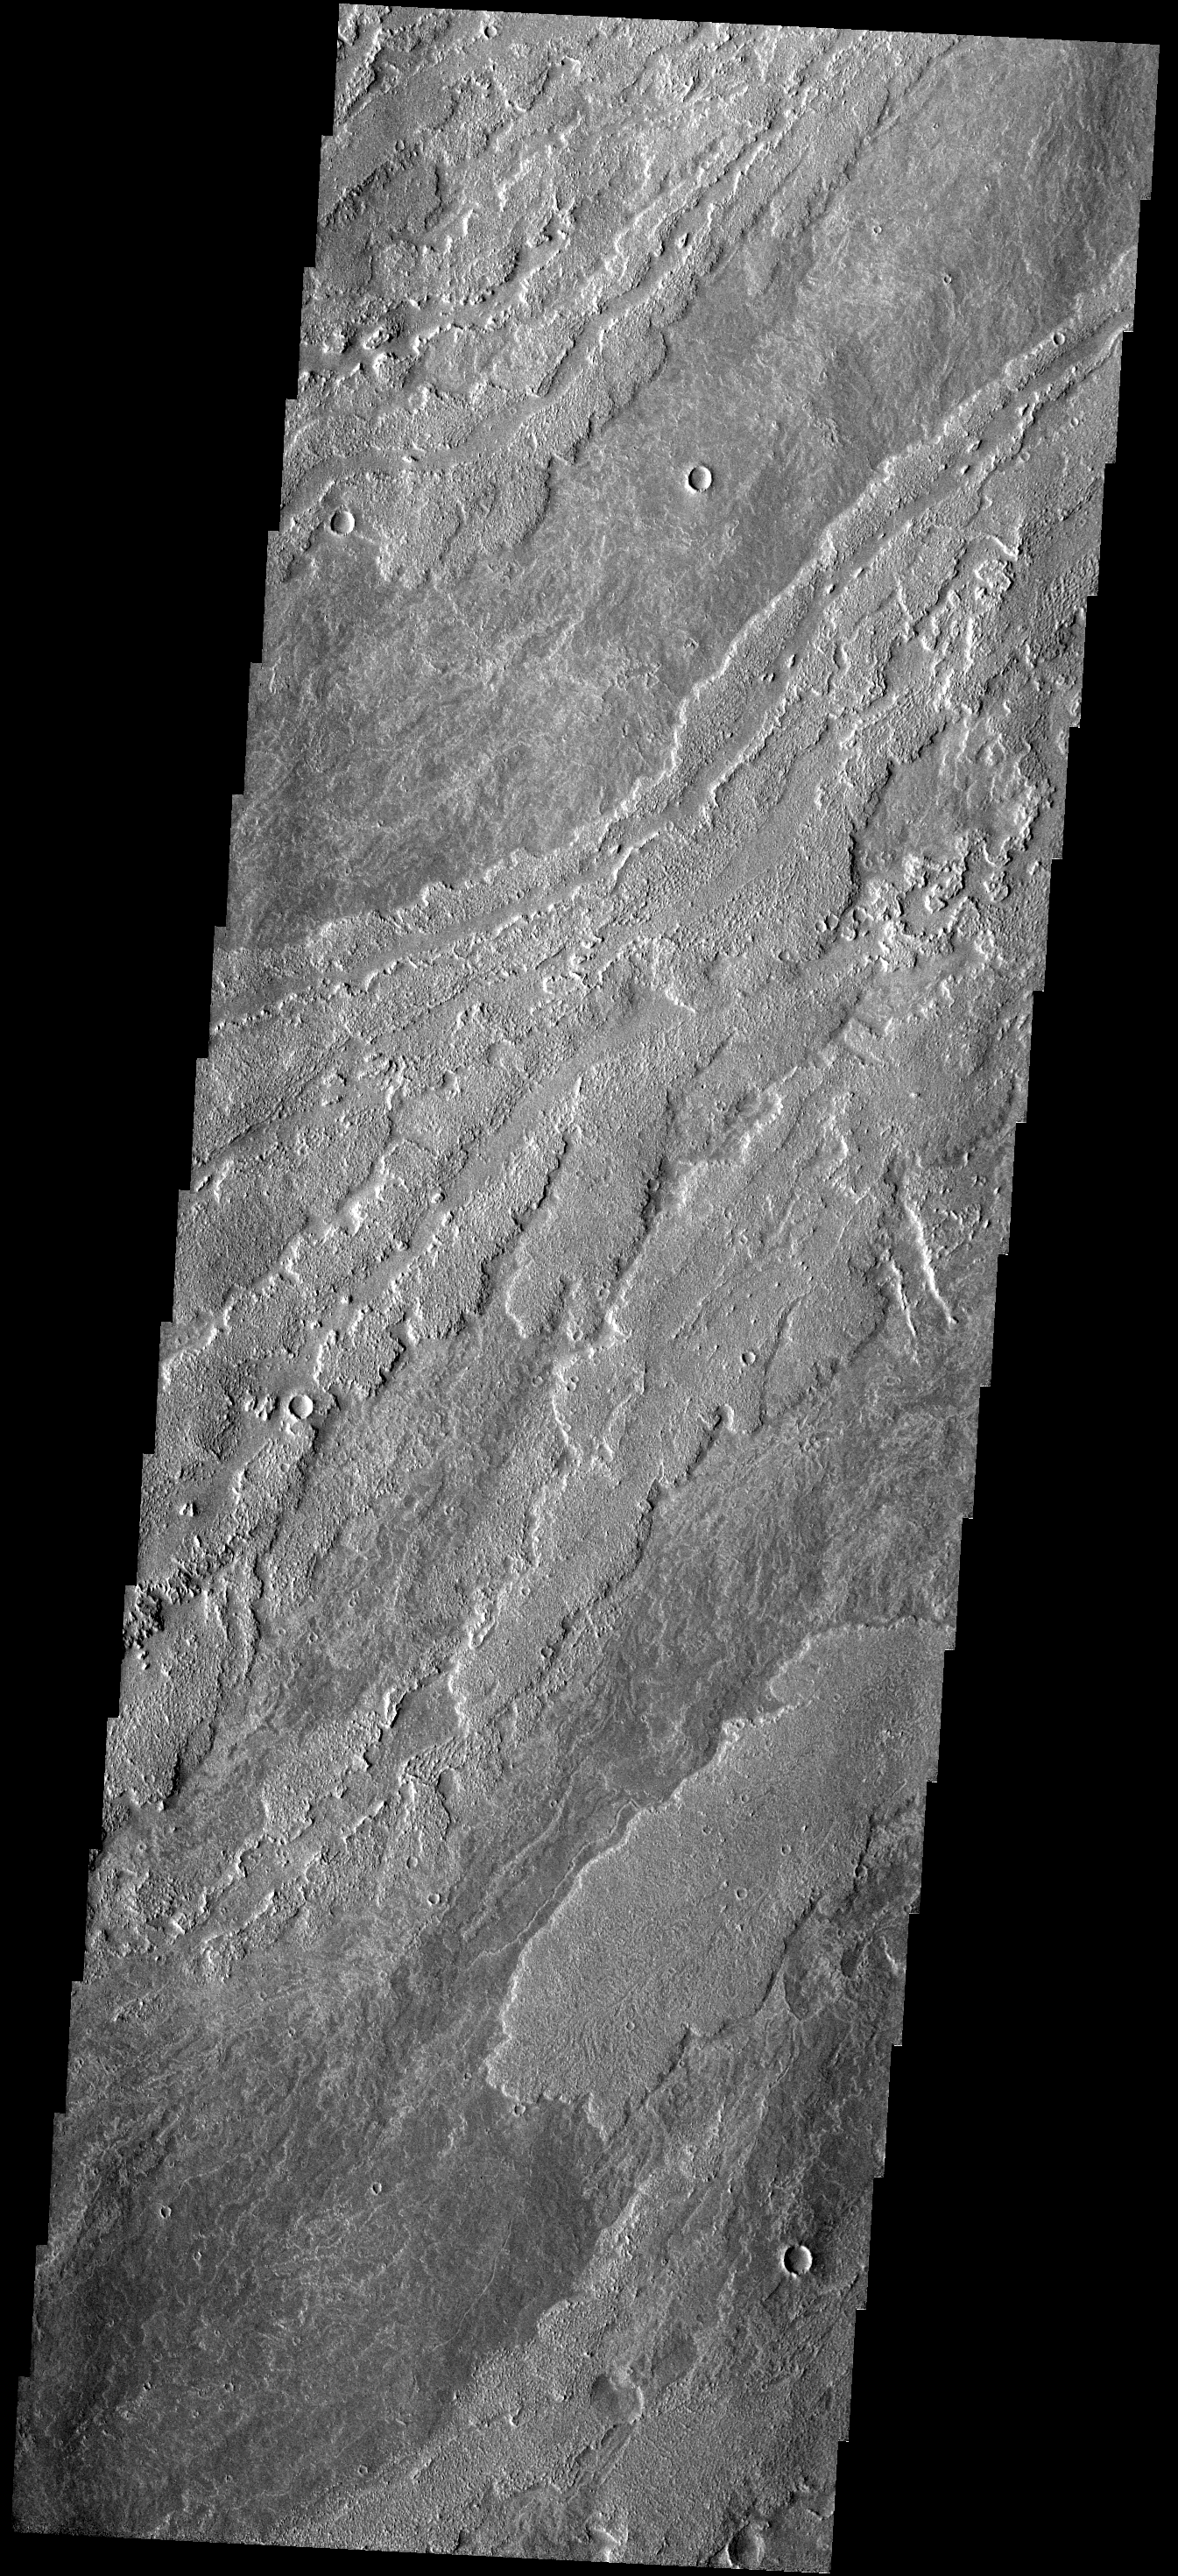

Lava Flows

These lava flows are part of the Arsia Mons complex.

Image information: VIS instrument. Latitude -18.2N, Longitude 235.6E. 17 meter/pixel resolution.

Please see the THEMIS Data Citation Note for details on crediting THEMIS images.

Note: this THEMIS visual image has not been radiometrically nor geometrically calibrated for this preliminary release. An empirical correction has been performed to remove instrumental effects. A linear shift has been applied in the cross-track and down-track direction to approximate spacecraft and planetary motion. Fully calibrated and geometrically projected images will be released through the Planetary Data System in accordance with Project policies at a later time.

NASA’s Jet Propulsion Laboratory manages the 2001 Mars Odyssey mission for NASA’s Office of Space Science, Washington, D.C. The Thermal Emission Imaging System (THEMIS) was developed by Arizona State University, Tempe, in collaboration with Raytheon Santa Barbara Remote Sensing. The THEMIS investigation is led by Dr. Philip Christensen at Arizona State University. Lockheed Martin Astronautics, Denver, is the prime contractor for the Odyssey project, and developed and built the orbiter. Mission operations are conducted jointly from Lockheed Martin and from JPL, a division of the California Institute of Technology in Pasadena.

Credit: NASA/JPL/ASU